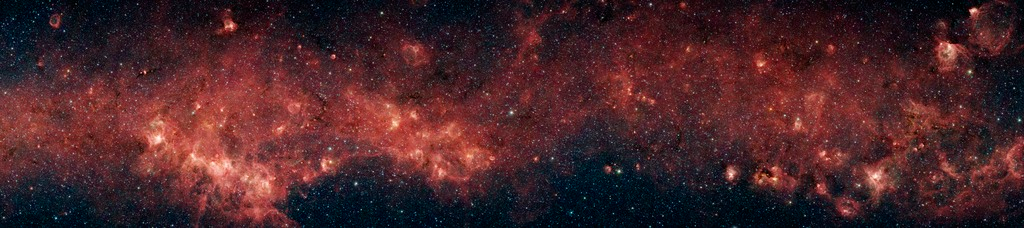

An Infrared Slice of the Milky Way

In visible light, the bulk of our Milky Way galaxy's stars are eclipsed behind thick clouds of galactic dust and gas. But to the infrared eyes of NASA's Spitzer Space Telescope, distant stars and dust clouds shine with unparalleled clarity and color.

In this panoramic image from the Spitzer Galactic Legacy Infrared Mid-Plane Survey Extraordinaire (GLIMPSE) project, a plethora of stellar activity in the Milky Way's galactic plane, reaching to the far side of our galaxy, is exposed. This image spans 9 degrees of sky (approximately the width of a fist held out at arm's length).

The red clouds indicate the presence of large organic molecules (mixed with the dust), which have been illuminated by nearby star formation. The patches of black are dense obscuring dust clouds impenetrable by even Spitzer's super-sensitive infrared eyes. Bright arcs of white throughout the image are massive stellar incubators.

With over 160 megapixels, the full detail in this panorama cannot be appreciated without zooming in to various areas of interest. Bubbles, or holes, in the red clouds are formed by the powerful outflows from massive groups of forming stars. Wisps of green indicate the presence of hot hydrogen gas. Star clusters can also be seen as the groupings of blue, yellow, and green specks inside some of the red nebulae, or star-forming clouds. In contrast to the plentiful examples of stellar youth in this montage, Spitzer also sees an object called a planetary nebula. Such nebulae are the final gasp of dying stars like our sun, whose outer layers are blown into space, leaving a burnt -out core of a star, called a white dwarf, behind.

Although this panoramic image captures a large range of the galaxy, it represents only 7.5 percent of the primary GLIMPSE survey, which will image most of the star formation regions in our galaxy.

The infrared image was captured with the Spitzer's Infrared Array Camera (IRAC). The picture is a 4-channel composite, showing emission from wavelengths of 3.6 microns (blue), 4.5 microns (green), 5.8 microns (orange), and 8.0 microns (red).

Credit: NASA/JPL-Caltech/E. Churchwell (University of Wisconsin-Madison) and the GLIMPSE Team